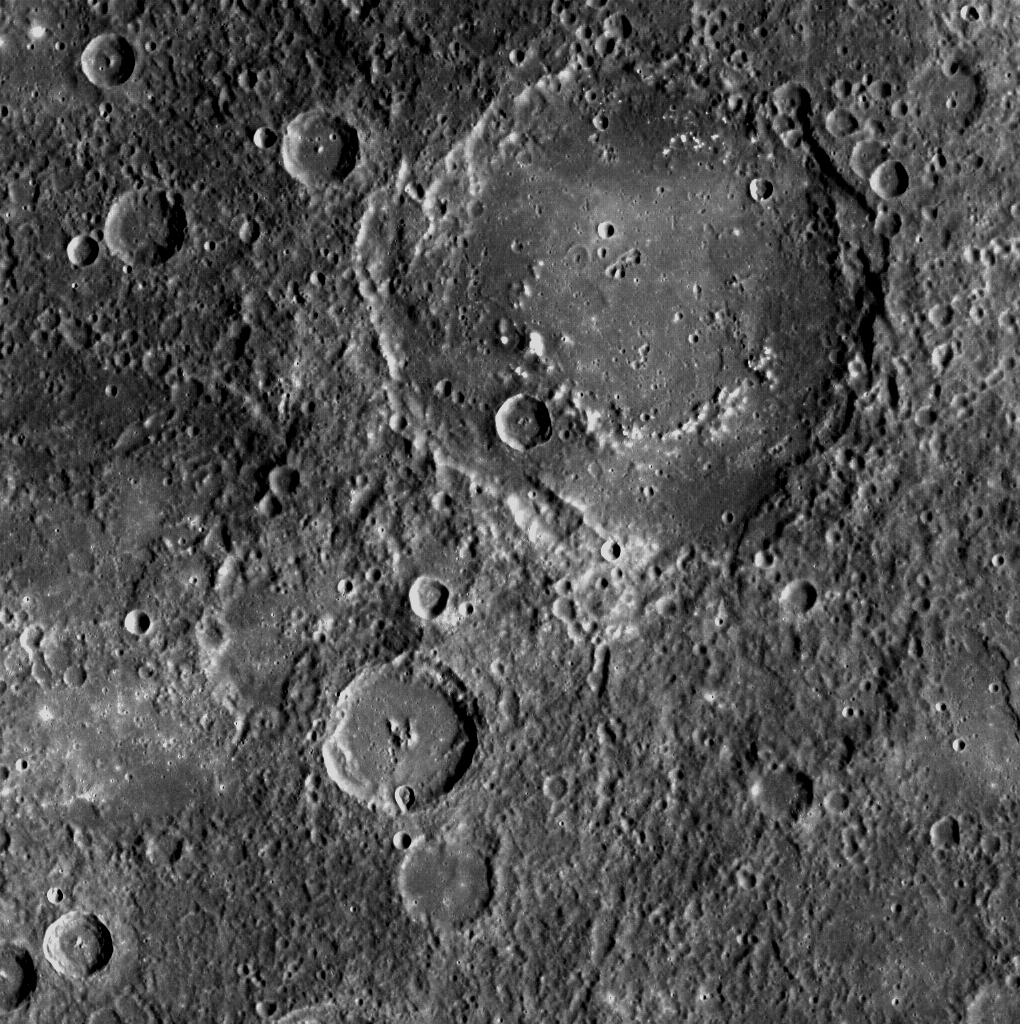

Smile for the Camera

The crater with the “smile” (the large crater toward the top of the image) is Al-Hamadhani, named in 1979 for the tenth century Iranian author Badi’ al-Zaman al-Hamadhani. This crater was first imaged by Mariner 10, but MESSENGER’s Wide Angle Camera (WAC) now offers us another view.

This image was acquired as part of MDIS’s high-resolution surface morphology base map. The surface morphology base map will cover more than 90% of Mercury’s surface with an average resolution of 250 meters/pixel (0.16 miles/pixel or 820 feet/pixel). Images acquired for the surface morphology base map typically have off-vertical Sun angles (i.e., high incidence angles) and visible shadows so as to reveal clearly the topographic form of geologic features.

On March 17, 2011 (March 18, 2011, UTC), MESSENGER became the first spacecraft ever to orbit the planet Mercury. The mission is currently in its commissioning phase, during which spacecraft and instrument performance are verified through a series of specially designed checkout activities. In the course of the one-year primary mission, the spacecraft’s seven scientific instruments and radio science investigation will unravel the history and evolution of the Solar System’s innermost planet. Visit the Why Mercury? section of this website to learn more about the science questions that the MESSENGER mission has set out to answer.

Date acquired: April 18, 2011
Image Mission Elapsed Time (MET): 211589984
Image ID: 145163
Instrument: Wide Angle Camera (WAC) of the Mercury Dual Imaging System (MDIS)
WAC filter: 7 (748 nanometers)
Center Latitude: 38.39°
Center Longitude: 266.0° E
Resolution: 320 meters/pixel
Scale: Al-Hamadhani is 168 km across
Incidence Angle: 53.7°
Emission Angle: 0.2°
Phase Angle: 53.7°

These images are from MESSENGER, a NASA Discovery mission to conduct the first orbital study of the innermost planet, Mercury. For information regarding the use of images, see the MESSENGER image use policy.

Credit: NASA/Johns Hopkins University Applied Physics Laboratory/Carnegie Institution of Washington